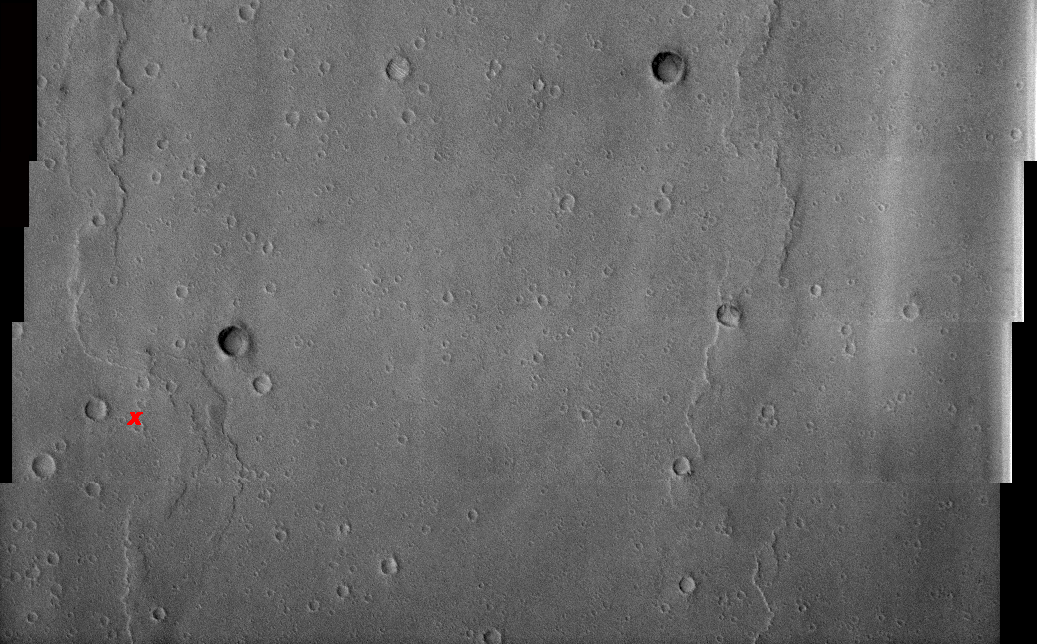

1st Manned Lunar Landing and 1st Robotic Mars Landing Commemorative Release: Viking 1 Landing Site in Chryse Planitia – Visible Image

(Released 20 July 2002)
The date July 20 marks two major milestones in humanity’s grand push to explore the frontier of space. On this date, in 1969, the Apollo 11 lunar module Eagle landed the first men (Neil Armstrong and Edwin “Buzz” Aldrin) on another celestial body, the Moon . In 1976, seven years to the day, the robotic Viking 1 Lander made the first successful landing on the ruddy rock strewn surface of Mars . To commemorate these milestones the THEMIS Team is releasing both an IR (Infra-Red) and Visible image of the Viking 1 landing site. THEMIS is currently imaging landing sites for future robotic missions including the twin Mars Exploration Rovers set to touchdown in January 2004. All of these missions anticipate the day when, hopefully in the not too distant future, astronauts will land on the red planet. So as we reflect on our rich tradition of space exploration let us also dream and plan on a wondrous future exploring the mysterious red planet.

Viking 1 landed on a relatively smooth plain in Chryse Planitia (Plains of Gold), which is a low region of the northern hemisphere of Mars. The reported landing site is 22.48° N, 49.97° W. The landing site is marked with an X in the images. This region of Mars is dominated by plains, wrinkle ridges, and impact craters.

This 4 framelet image is part of a 5 band image sequence. This image primarily contains plains, wrinkle ridges and craters. Some craters have ripples on their floors, which are probably dunes while other craters have some type of deposit on their floors. These deposits are most likely aeolian in nature. In places the wrinkle ridges appear to be buried or mantled with material that may be either volcanic and or fluvial in origin. The lander’s view of the surface shows an undulating rocky surface with some finer grained materials present, and distant crater rims and wrinkle ridges.

Credit: NASA/JPL/Arizona State University